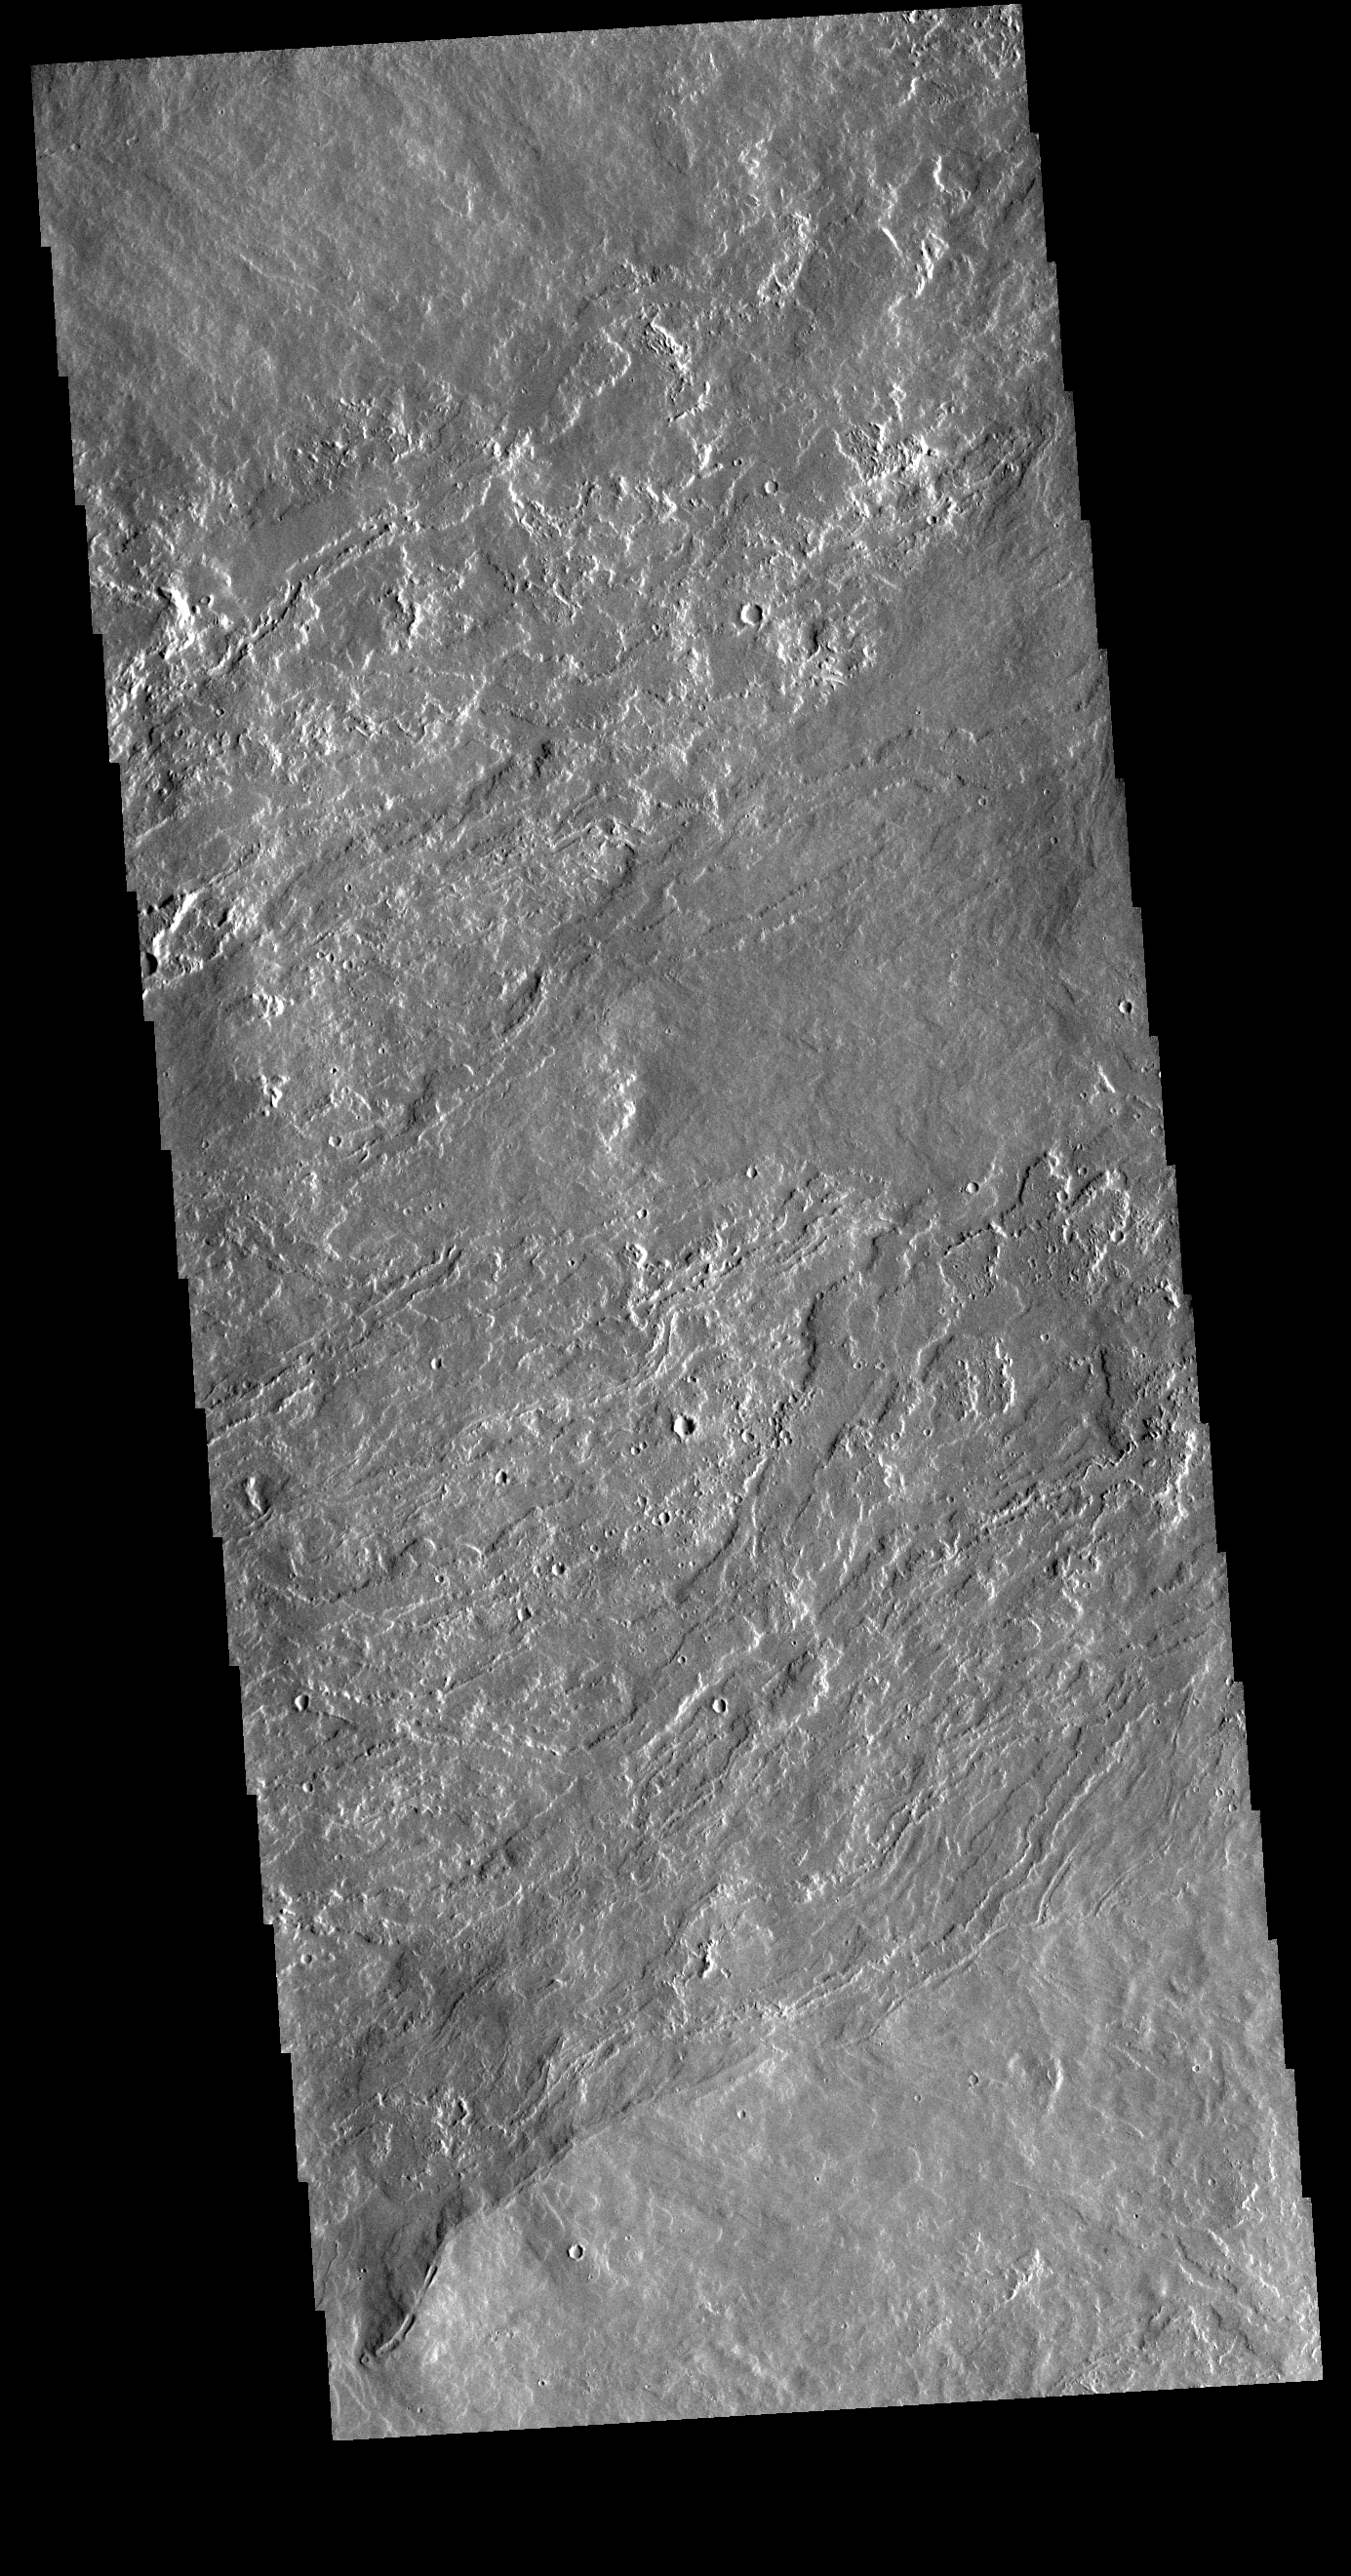

Olympus Mons

The lava flows seen in the VIS image are located on the northeastern flank of Olympus Mons. The lavas flowed from the lower left side of the image to the upper right.

Credit: NASA/JPL-Caltech/ASU